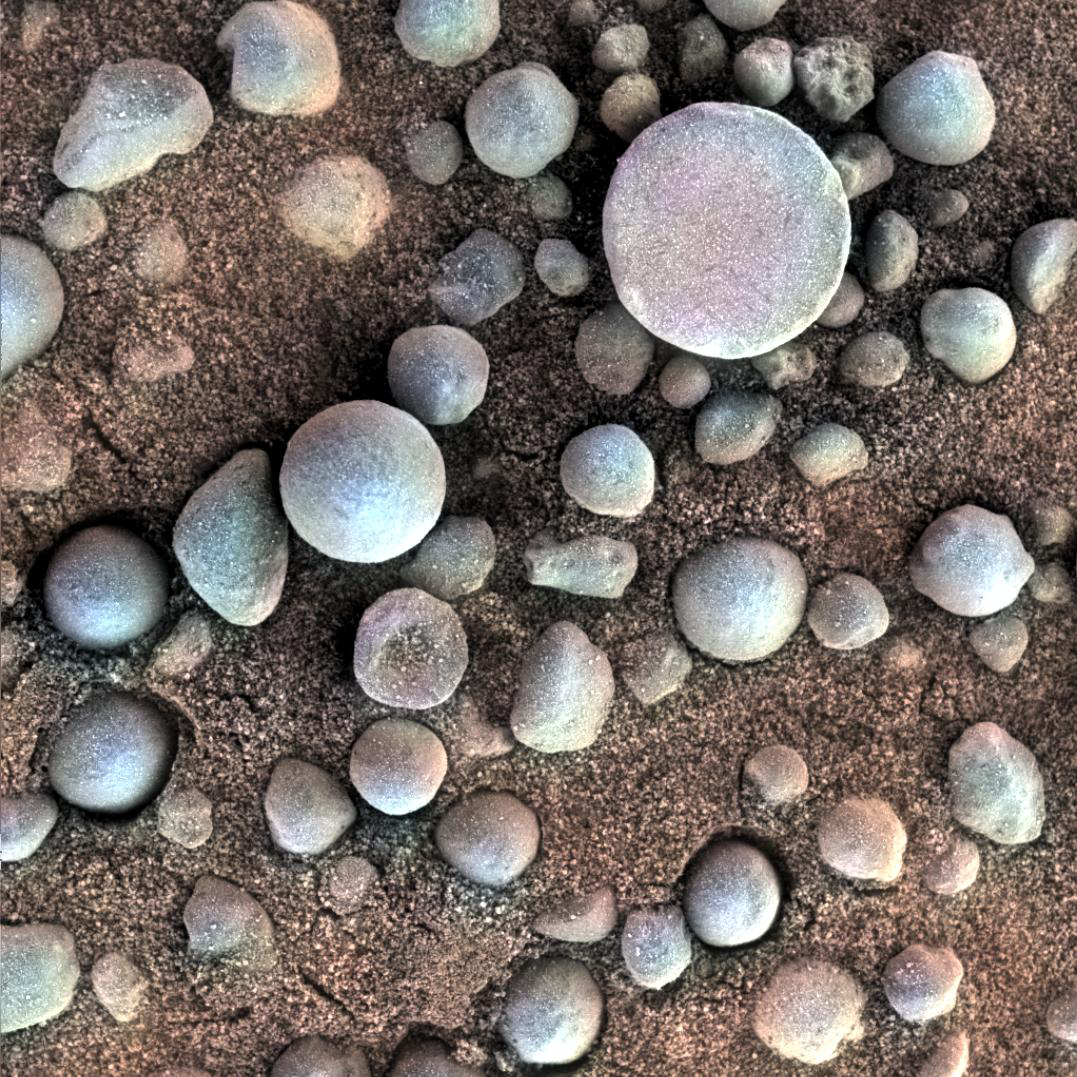

Martian Concretions Near Fram Crater

The small spherules on the Martian surface in this close-up image are near Fram Crater, visited by NASA’s Mars Exploration Rover Opportunity during April 2004. The area shown is 1.2 inches (3 centimeters) across. The view comes from the microscopic imager on Opportunity’s robotic arm, with color information added from the rover’s panoramic camera.

These are examples of the mineral concretions nicknamed “blueberries.” Opportunity’s investigation of the hematite-rich concretions during the rover’s three-month prime mission in early 2004 provided evidence of a watery ancient environment.

This image was taken during the 84th Martian day, or sol, of the rover’s work on Mars (April 19, 2004). The location is beside Fram Crater, which Opportunity passed on its way from Eagle Crater, where it landed, toward Endurance Crater, where it spent most of the rest of 2004. A context image is online at PIA05822.

JPL manages the Mars Exploration Rover Project for NASA’s Science Mission Directorate in Washington.

Credit: NASA/JPL-Caltech/Cornell/USGS